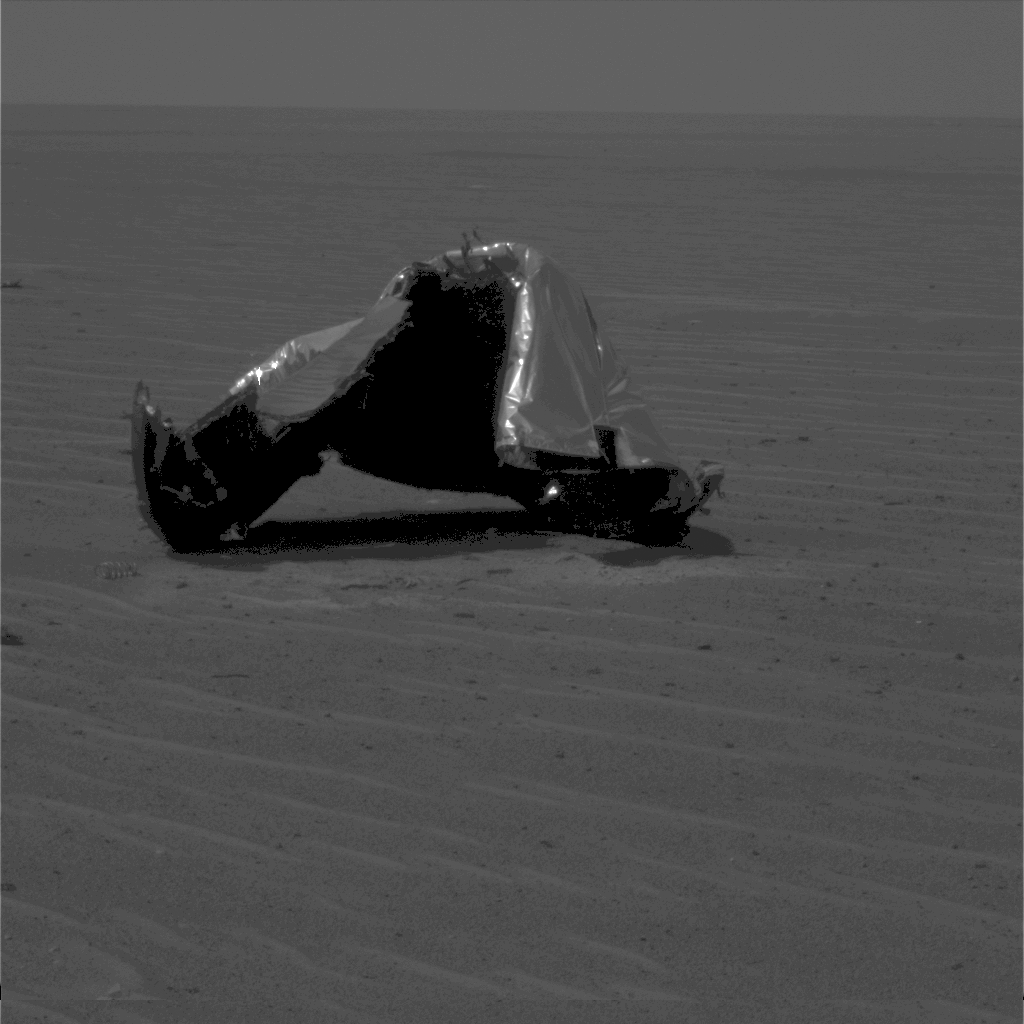

Heat Shield’s Main Piece

NASA’s Mars Exploration Rover Opportunity caught this view of the main piece of the spacecraft’s heat shield during the rover’s 328th martian day, or sol (Dec. 25, 2004). A separation spring can be seen on the ground to the lower left side of the heat shield.

Credit: NASA/JPL/Cornell